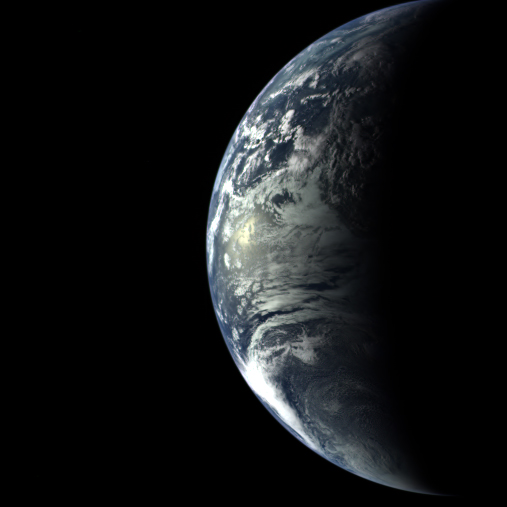

Earth Departure Movie

The Mercury-bound MESSENGER spacecraft captured several stunning images of Earth during a gravity assist swingby of its home planet on Aug. 2, 2005. Several hundred images, taken with the wide-angle camera in MESSENGER’s Mercury Dual Imaging System (MDIS), were sequenced into a movie documenting the view from MESSENGER as it departed Earth.

Comprising 358 frames taken over 24 hours, the movie follows Earth through one complete rotation. The spacecraft was 40,761 miles (65,598 kilometers) above South America when the camera started rolling on Aug. 2. It was 270,847 miles (435,885 kilometers) away from Earth—farther than the Moon’s orbit—when it snapped the last image on Aug. 3.

These images are from MESSENGER, a NASA Discovery mission to conduct the first orbital study of the innermost planet, Mercury. For information regarding the use of images, see the MESSENGER image use policy.

Credit: NASA/Johns Hopkins University Applied Physics Laboratory/Carnegie Institution of Washington